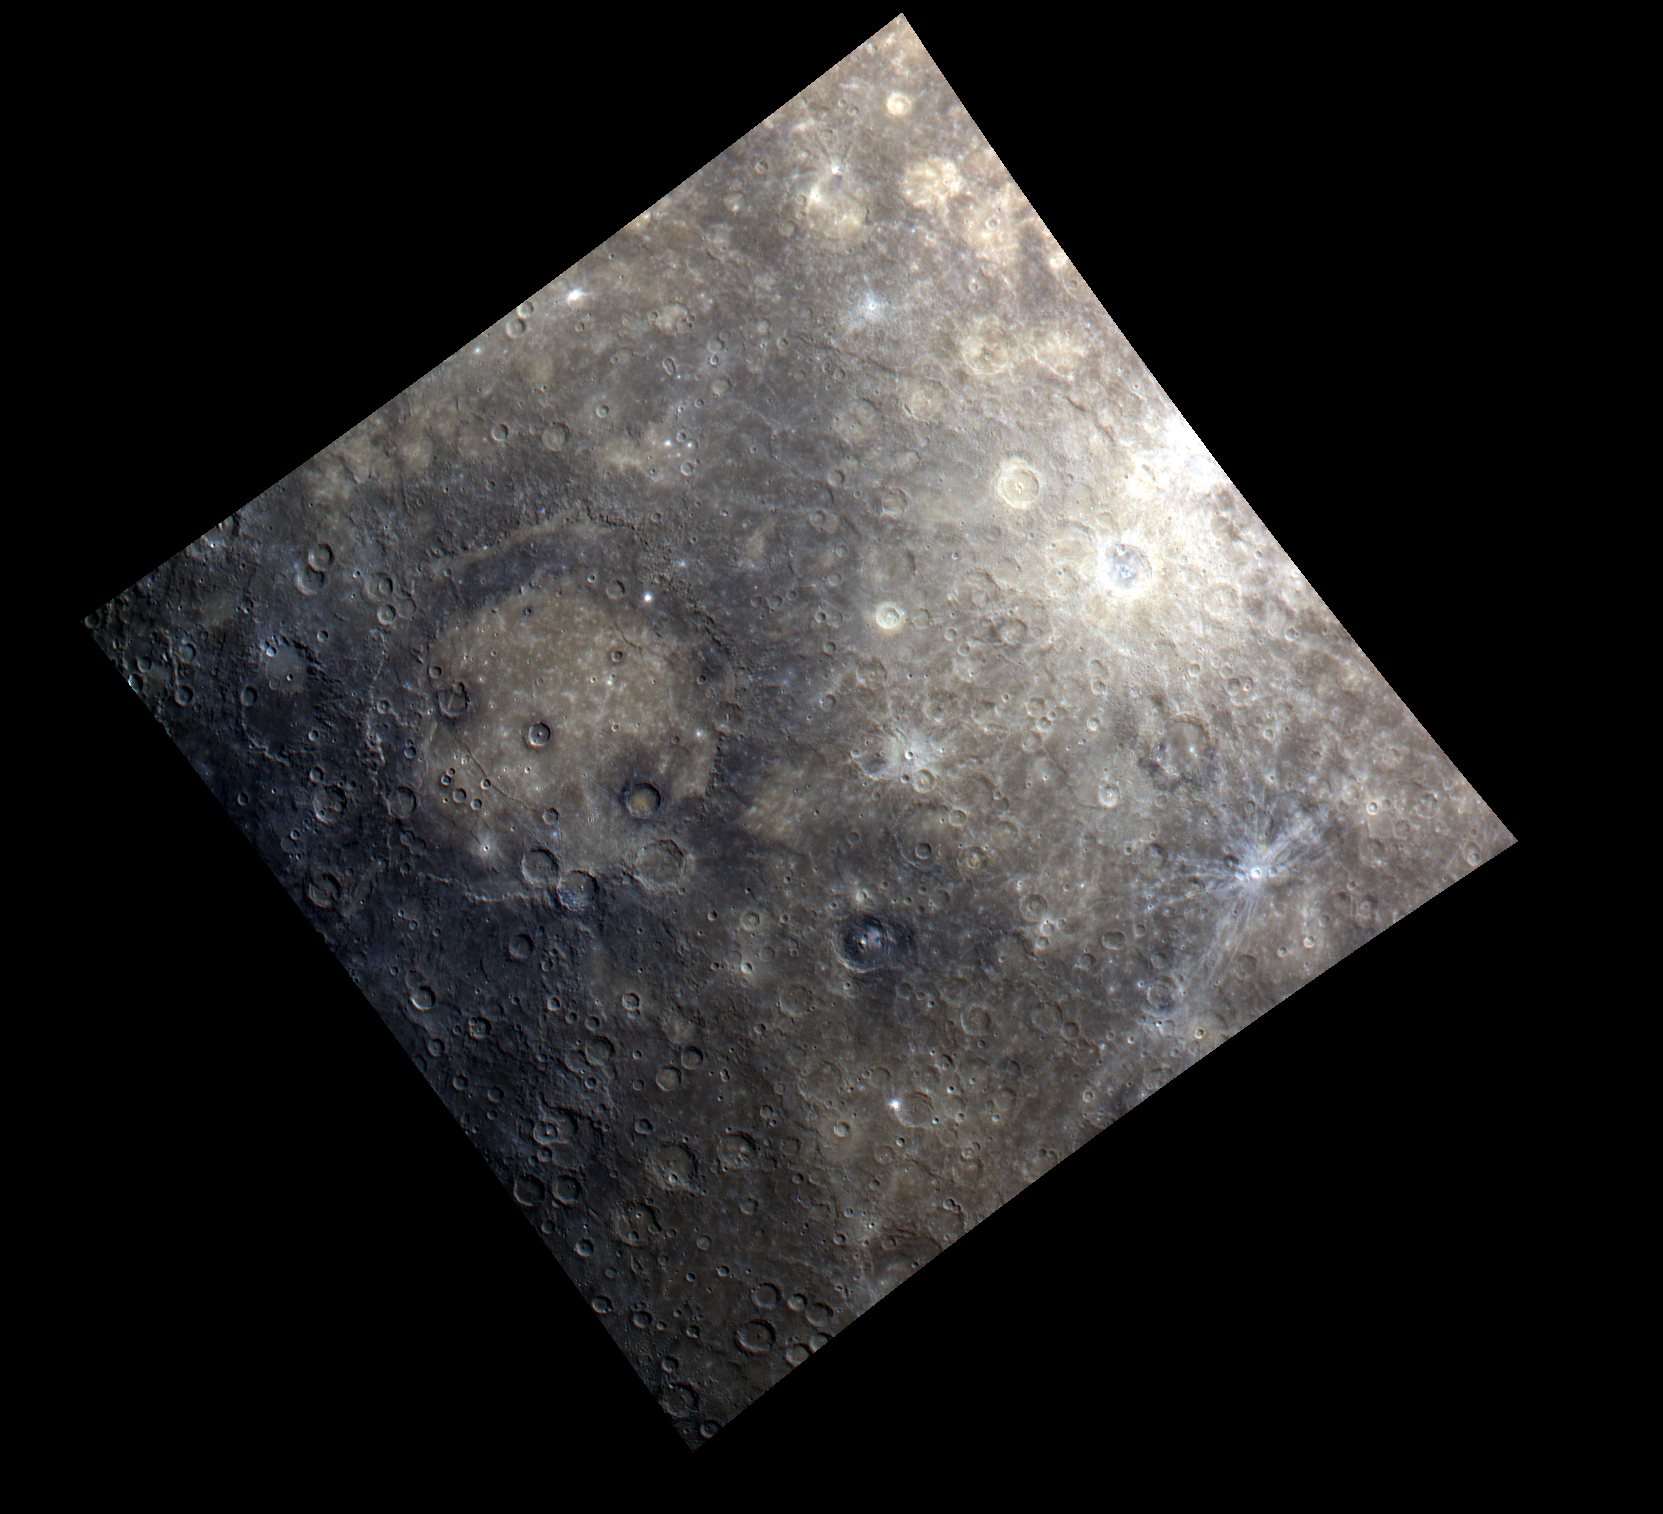

Rembrandt Basin — in Color!

The large Rembrandt basin is evident on the left side of this image, and, in contrast to the relatively darker material surrounding Rembrandt, Amaral crater and its bright rays can be seen on the right. Rembrandt basin is an area of particular scientific interest due to its large size, young age, and extensional and contractional characteristics. In fact, Rembrandt was highlighted in a publication of Science magazine in 2009 and featured on the cover.

This image was acquired as part of MDIS’s color base map. The color base map is composed of WAC images taken through eight different narrow-band color filters and will cover more than 90% of Mercury’s surface with an average resolution of 1 kilometer/pixel (0.6 miles/pixel). The highest-quality color images are obtained for Mercury’s surface when both the spacecraft and the Sun are overhead, so these images typically are taken with viewing conditions of low incidence and emission angles.

The MESSENGER spacecraft is the first ever to orbit the planet Mercury, and the spacecraft’s seven scientific instruments and radio science investigation are unraveling the history and evolution of the Solar System’s innermost planet. Visit the Why Mercury? section of this website to learn more about the key science questions that the MESSENGER mission is addressing. During the one-year primary mission, MDIS is scheduled to acquire more than 75,000 images in support of MESSENGER’s science goal.

Date acquired: July 11, 2011
Image Mission Elapsed Time (MET): 218833662, 218833682, 218833666
Image ID: 489008, 489013, 489009
Instrument: Wide Angle Camera (WAC) of the Mercury Dual Imaging System (MDIS)
WAC filter: 9 (1000 nanometers), 7 (750 nanometers), 6 (433 nanometers) as red-green-blue
Center Latitude: -34.67°
Center Longitude: 100.4° E
Resolution: 1853 meters/pixel
Scale: Rembrandt basin has a diameter of 716 kilometers (445 miles).
Incidence Angle: 50.5°
Emission Angle: 0.4°
Phase Angle: 50.5°

These images are from MESSENGER, a NASA Discovery mission to conduct the first orbital study of the innermost planet, Mercury. For information regarding the use of images, see the MESSENGER image use policy.

Credit: NASA/Johns Hopkins University Applied Physics Laboratory/Carnegie Institution of Washington